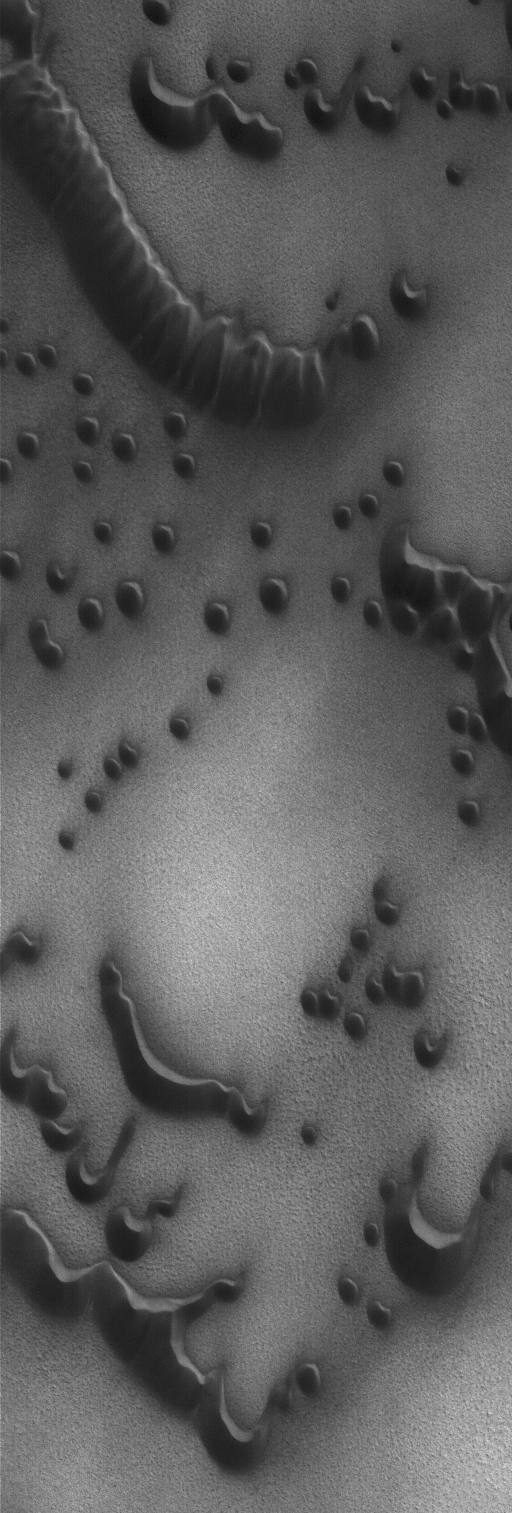

Dark Sand Dunes

13 January 2004
This Mars Global Surveyor (MGS) Mars Orbiter Camera (MOC) image shows dark sand dunes in the north polar region of Mars. The dominant winds responsible for these dunes blew from the lower left (southwest). They are located near 76.6°N, 257.2°W. The picture covers an area 3 km (1.9 mi) across; sunlight illuminates the scene from the upper right.

Credit: NASA/JPL/Malin Space Science Systems